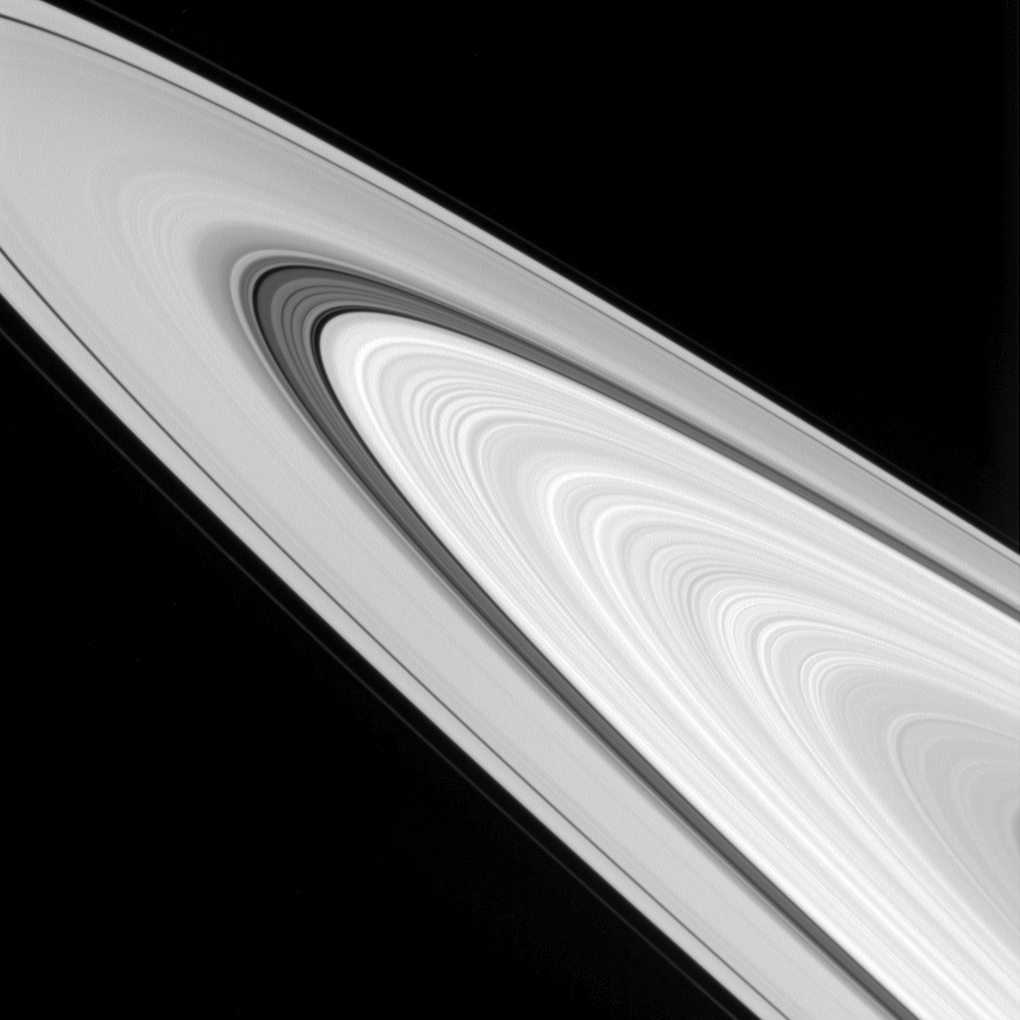

Ring Details on Display

This view from NASA’s Cassini spacecraft showcases some of the amazingly detailed structure of Saturn’s rings.

The rings are made up of many smaller ringlets that blur together when seen from a distance. But when imaged up close, the rings’ structures display quite a bit of variation. Ring scientists are debating the nature of these features — whether they have always appeared this way or if their appearance has evolved over time.

This view looks toward the sunlit side of the rings from about 4 degrees above the ring plane. The image was taken in visible light with the Cassini spacecraft wide-angle camera on Sept. 24, 2016.

The view was acquired at a distance of approximately 283,000 miles (456,000 kilometers) from Saturn and at a Sun-Saturn-spacecraft, or phase, angle of 32 degrees. Image scale is 17 miles (27 kilometers) per pixel.

The Cassini mission is a cooperative project of NASA, ESA (the European Space Agency) and the Italian Space Agency. The Jet Propulsion Laboratory, a division of the California Institute of Technology in Pasadena, manages the mission for NASA’s Science Mission Directorate, Washington. The Cassini orbiter and its two onboard cameras were designed, developed and assembled at JPL. The imaging operations center is based at the Space Science Institute in Boulder, Colorado.

Credit: NASA/JPL-Caltech/Space Science Institute